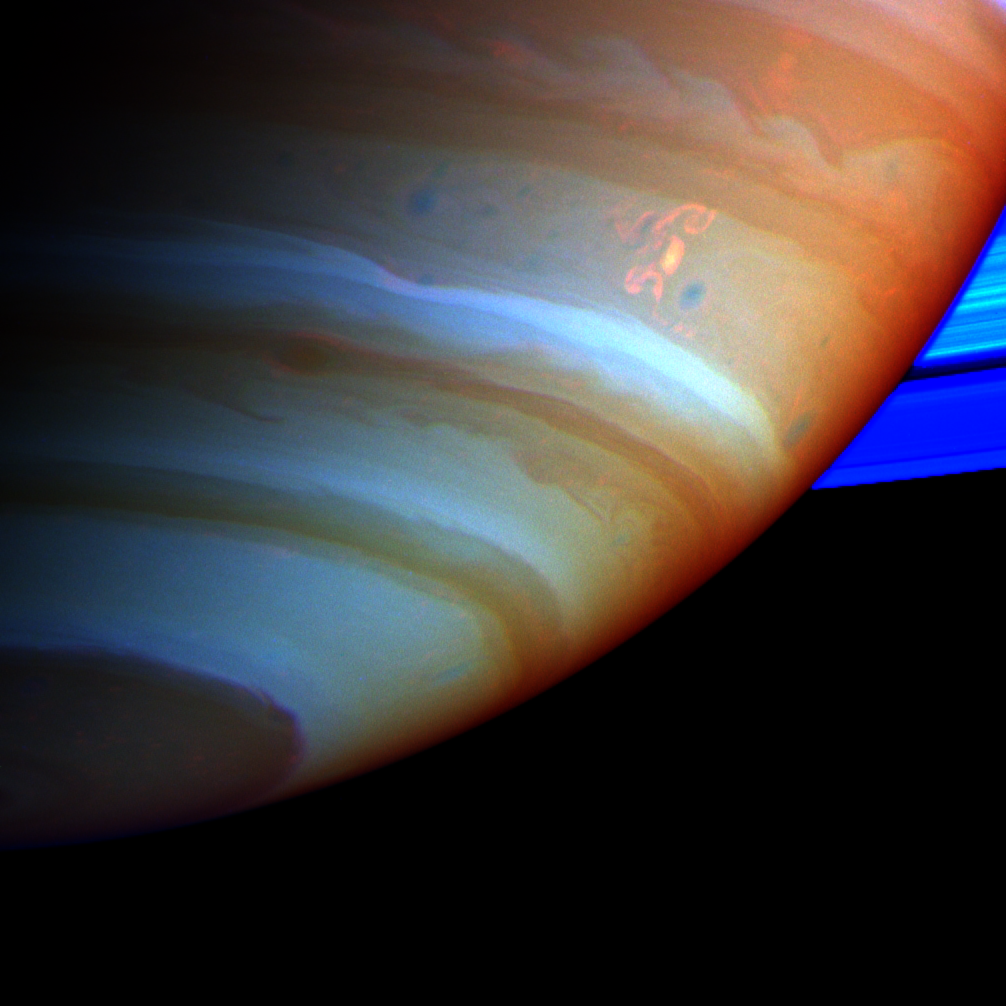

The Dragon Storm

A large, bright and complex convective storm that appeared in Saturn’s southern hemisphere in mid-September 2004 was the key in solving a long-standing mystery about the ringed planet.

Saturn’s atmosphere and its rings are shown here in a false color composite made from Cassini images taken in near infrared light through filters that sense different amounts of methane gas. Portions of the atmosphere with a large abundance of methane above the clouds are red, indicating clouds that are deep in the atmosphere. Grey indicates high clouds, and brown indicates clouds at intermediate altitudes. The rings are bright blue because there is no methane gas between the ring particles and the camera.

The complex feature with arms and secondary extensions just above and to the right of center is called the Dragon Storm. It lies in a region of the southern hemisphere referred to as “storm alley” by imaging scientists because of the high level of storm activity observed there by Cassini in the last year.

The Dragon Storm was a powerful source of radio emissions during July and September of 2004. The radio waves from the storm resemble the short bursts of static generated by lightning on Earth. Cassini detected the bursts only when the storm was rising over the horizon on the night side of the planet as seen from the spacecraft; the bursts stopped when the storm moved into sunlight. This on/off pattern repeated for many Saturn rotations over a period of several weeks, and it was the clock-like repeatability that indicated the storm and the radio bursts are related. Scientists have concluded that the Dragon Storm is a giant thunderstorm whose precipitation generates electricity as it does on Earth. The storm may be deriving its energy from Saturn’s deep atmosphere.

One mystery is why the radio bursts start while the Dragon Storm is below the horizon on the night side and end when the storm is on the day side, still in full view of the Cassini spacecraft. A possible explanation is that the lightning source lies to the east of the visible cloud, perhaps because it is deeper where the currents are eastward relative to those at cloud top levels. If this were the case, the lightning source would come up over the night side horizon and would sink down below the day side horizon before the visible cloud. This would explain the timing of the visible storm relative to the radio bursts.

The Dragon Storm is of great interest for another reason. In examining images taken of Saturn’s atmosphere over many months, imaging scientists found that the Dragon Storm arose in the same part of Saturn’s atmosphere that had earlier produced large bright convective storms. In other words, the Dragon Storm appears to be a long-lived storm deep in the atmosphere that periodically flares up to produce dramatic bright white plumes which subside over time. One earlier sighting, in July 2004, was also associated with strong radio bursts. And another, observed in March 2004 and captured in a movie created from images of the atmosphere (PIA06082 and PIA06083) spawned three little dark oval storms that broke off from the arms of the main storm. Two of these subsequently merged with each other; the current to the north carried the third one off to the west, and Cassini lost track of it. Small dark storms like these generally get stretched out until they merge with the opposing currents to the north and south.

These little storms are the food that sustains the larger atmospheric features, including the larger ovals and the eastward and westward currents. If the little storms come from the giant thunderstorms, then together they form a food chain that harvests the energy of the deep atmosphere and helps maintain the powerful currents.

Cassini has many more chances to observe future flare-ups of the Dragon Storm, and others like it over the course of the mission. It is likely that scientists will come to solve the mystery of the radio bursts and observe storm creation and merging in the next 2 or 3 years.

The Cassini-Huygens mission is a cooperative project of NASA, the European Space Agency and the Italian Space Agency. The Jet Propulsion Laboratory, a division of the California Institute of Technology in Pasadena, manages the mission for NASA’s Science Mission Directorate, Washington, D.C. The Cassini orbiter and its two onboard cameras were designed, developed and assembled at JPL. The imaging team is based at the Space Science Institute, Boulder, Colo.

Credit: NASA/JPL/Space Science Institute